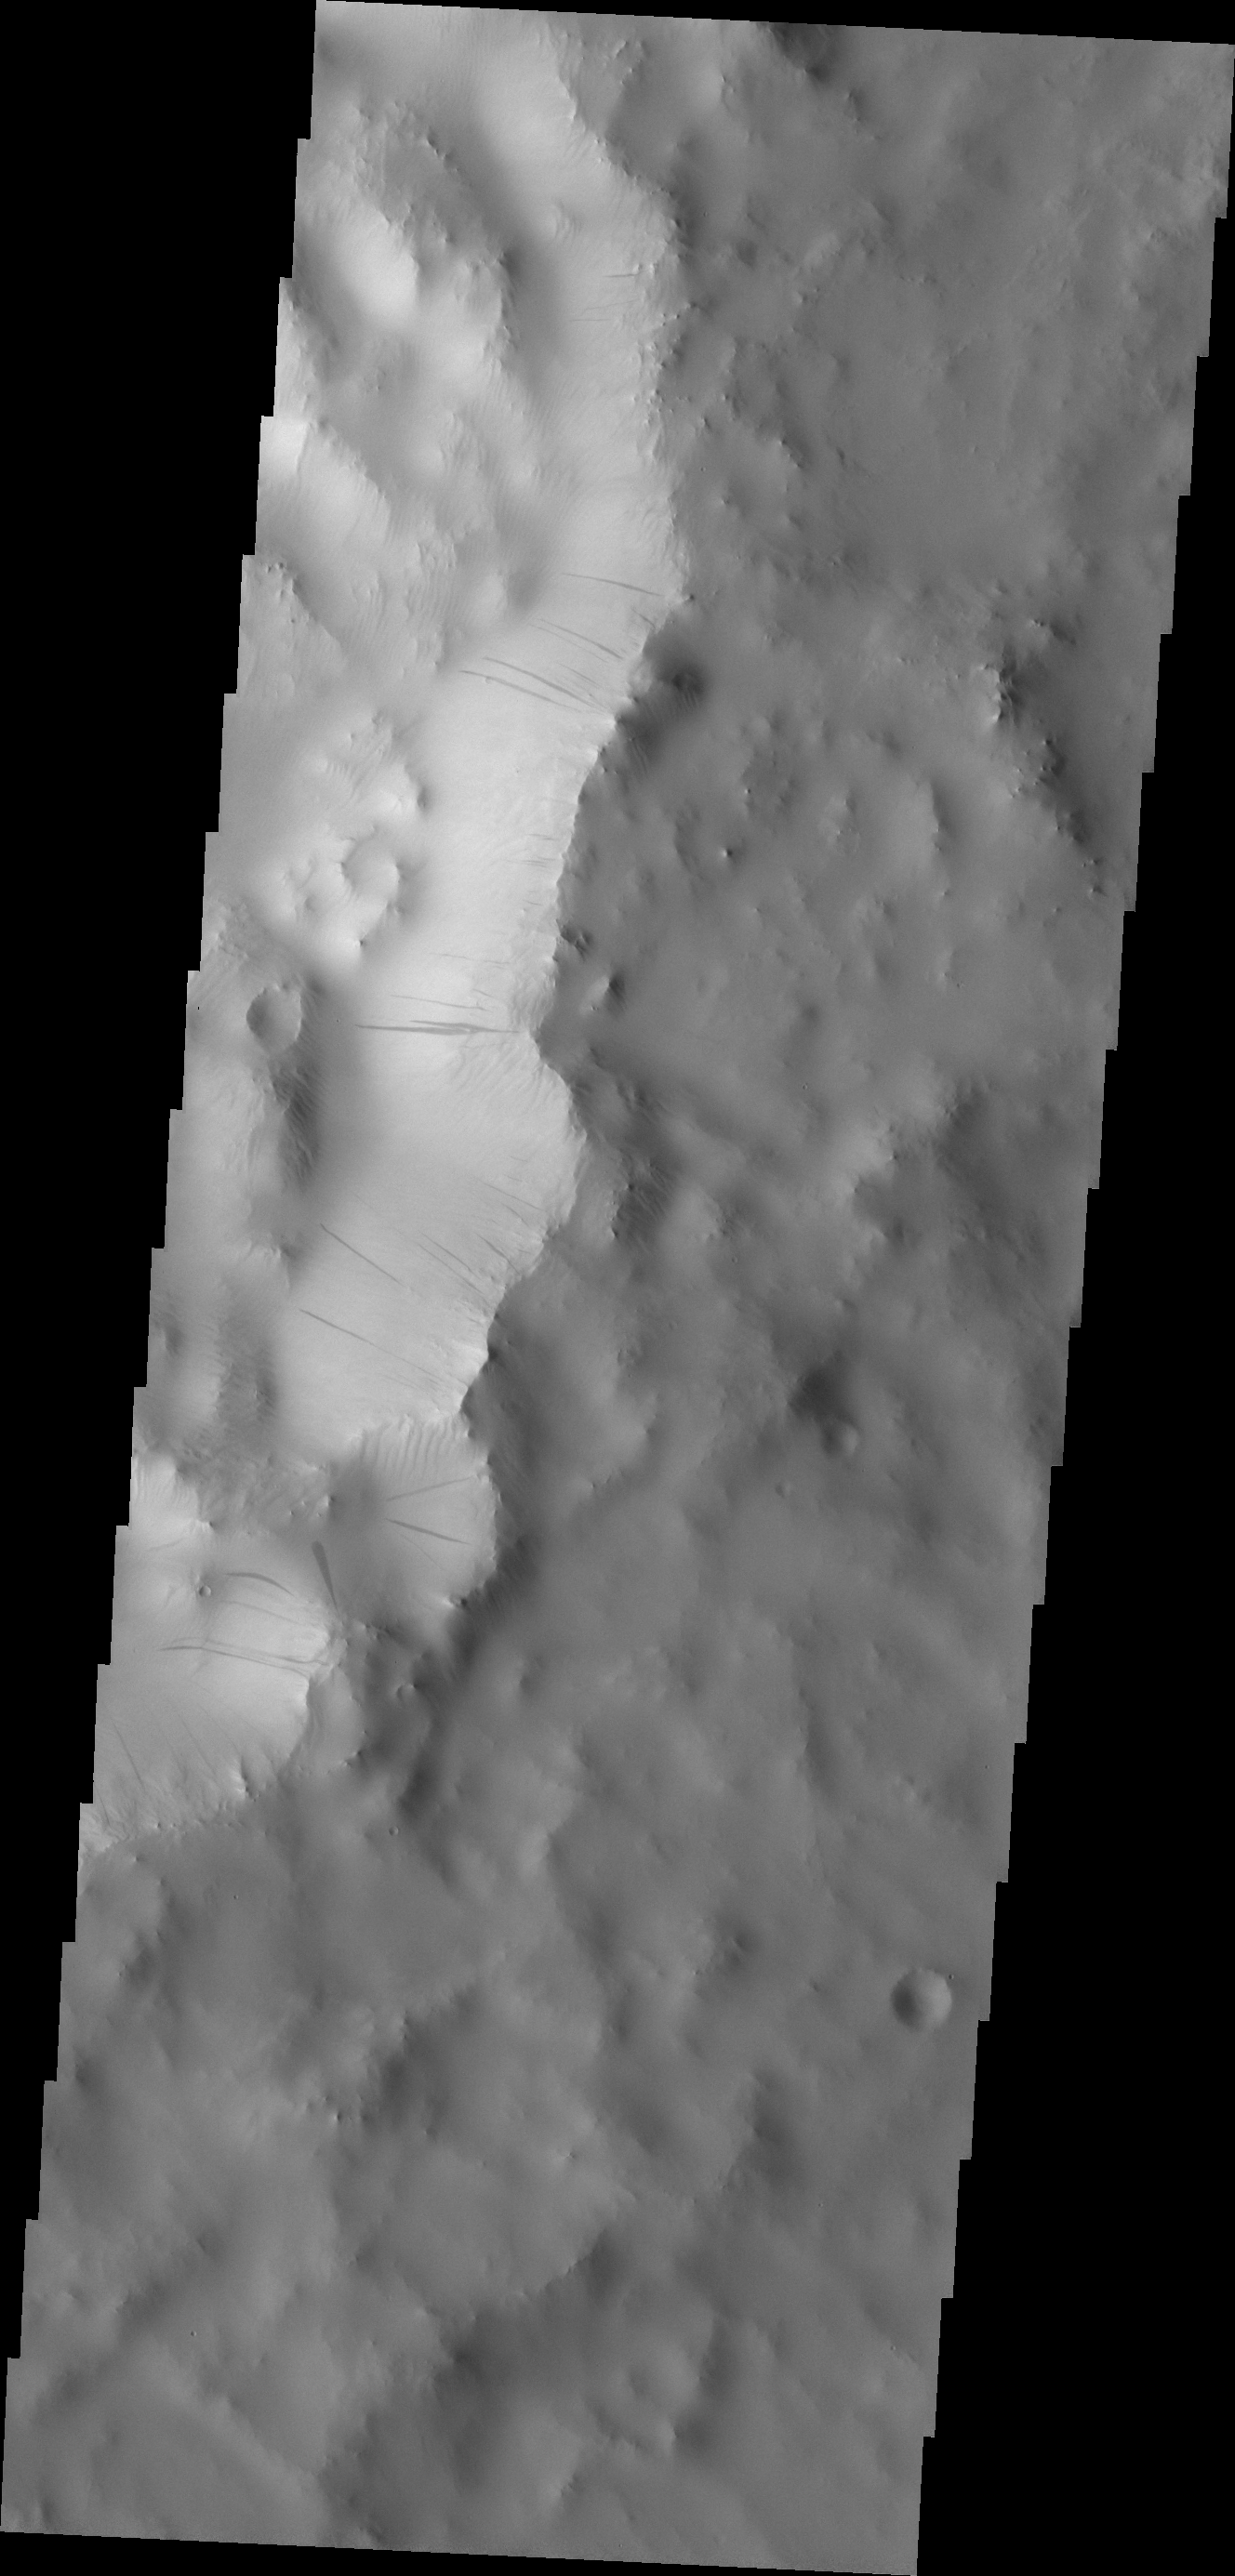

Dark Slope Streaks

These dark slope streaks are located within a small unnamed crater on the southern rim of Tikhonravov Crater.

Image information: VIS instrument. Latitude 10.6N, Longitude 37.5E. 18 meter/pixel resolution.

Please see the THEMIS Data Citation Note for details on crediting THEMIS images.

Note: this THEMIS visual image has not been radiometrically nor geometrically calibrated for this preliminary release. An empirical correction has been performed to remove instrumental effects. A linear shift has been applied in the cross-track and down-track direction to approximate spacecraft and planetary motion. Fully calibrated and geometrically projected images will be released through the Planetary Data System in accordance with Project policies at a later time.

NASA’s Jet Propulsion Laboratory manages the 2001 Mars Odyssey mission for NASA’s Office of Space Science, Washington, D.C. The Thermal Emission Imaging System (THEMIS) was developed by Arizona State University, Tempe, in collaboration with Raytheon Santa Barbara Remote Sensing. The THEMIS investigation is led by Dr. Philip Christensen at Arizona State University. Lockheed Martin Astronautics, Denver, is the prime contractor for the Odyssey project, and developed and built the orbiter. Mission operations are conducted jointly from Lockheed Martin and from JPL, a division of the California Institute of Technology in Pasadena.

Credit: NASA/JPL/ASU